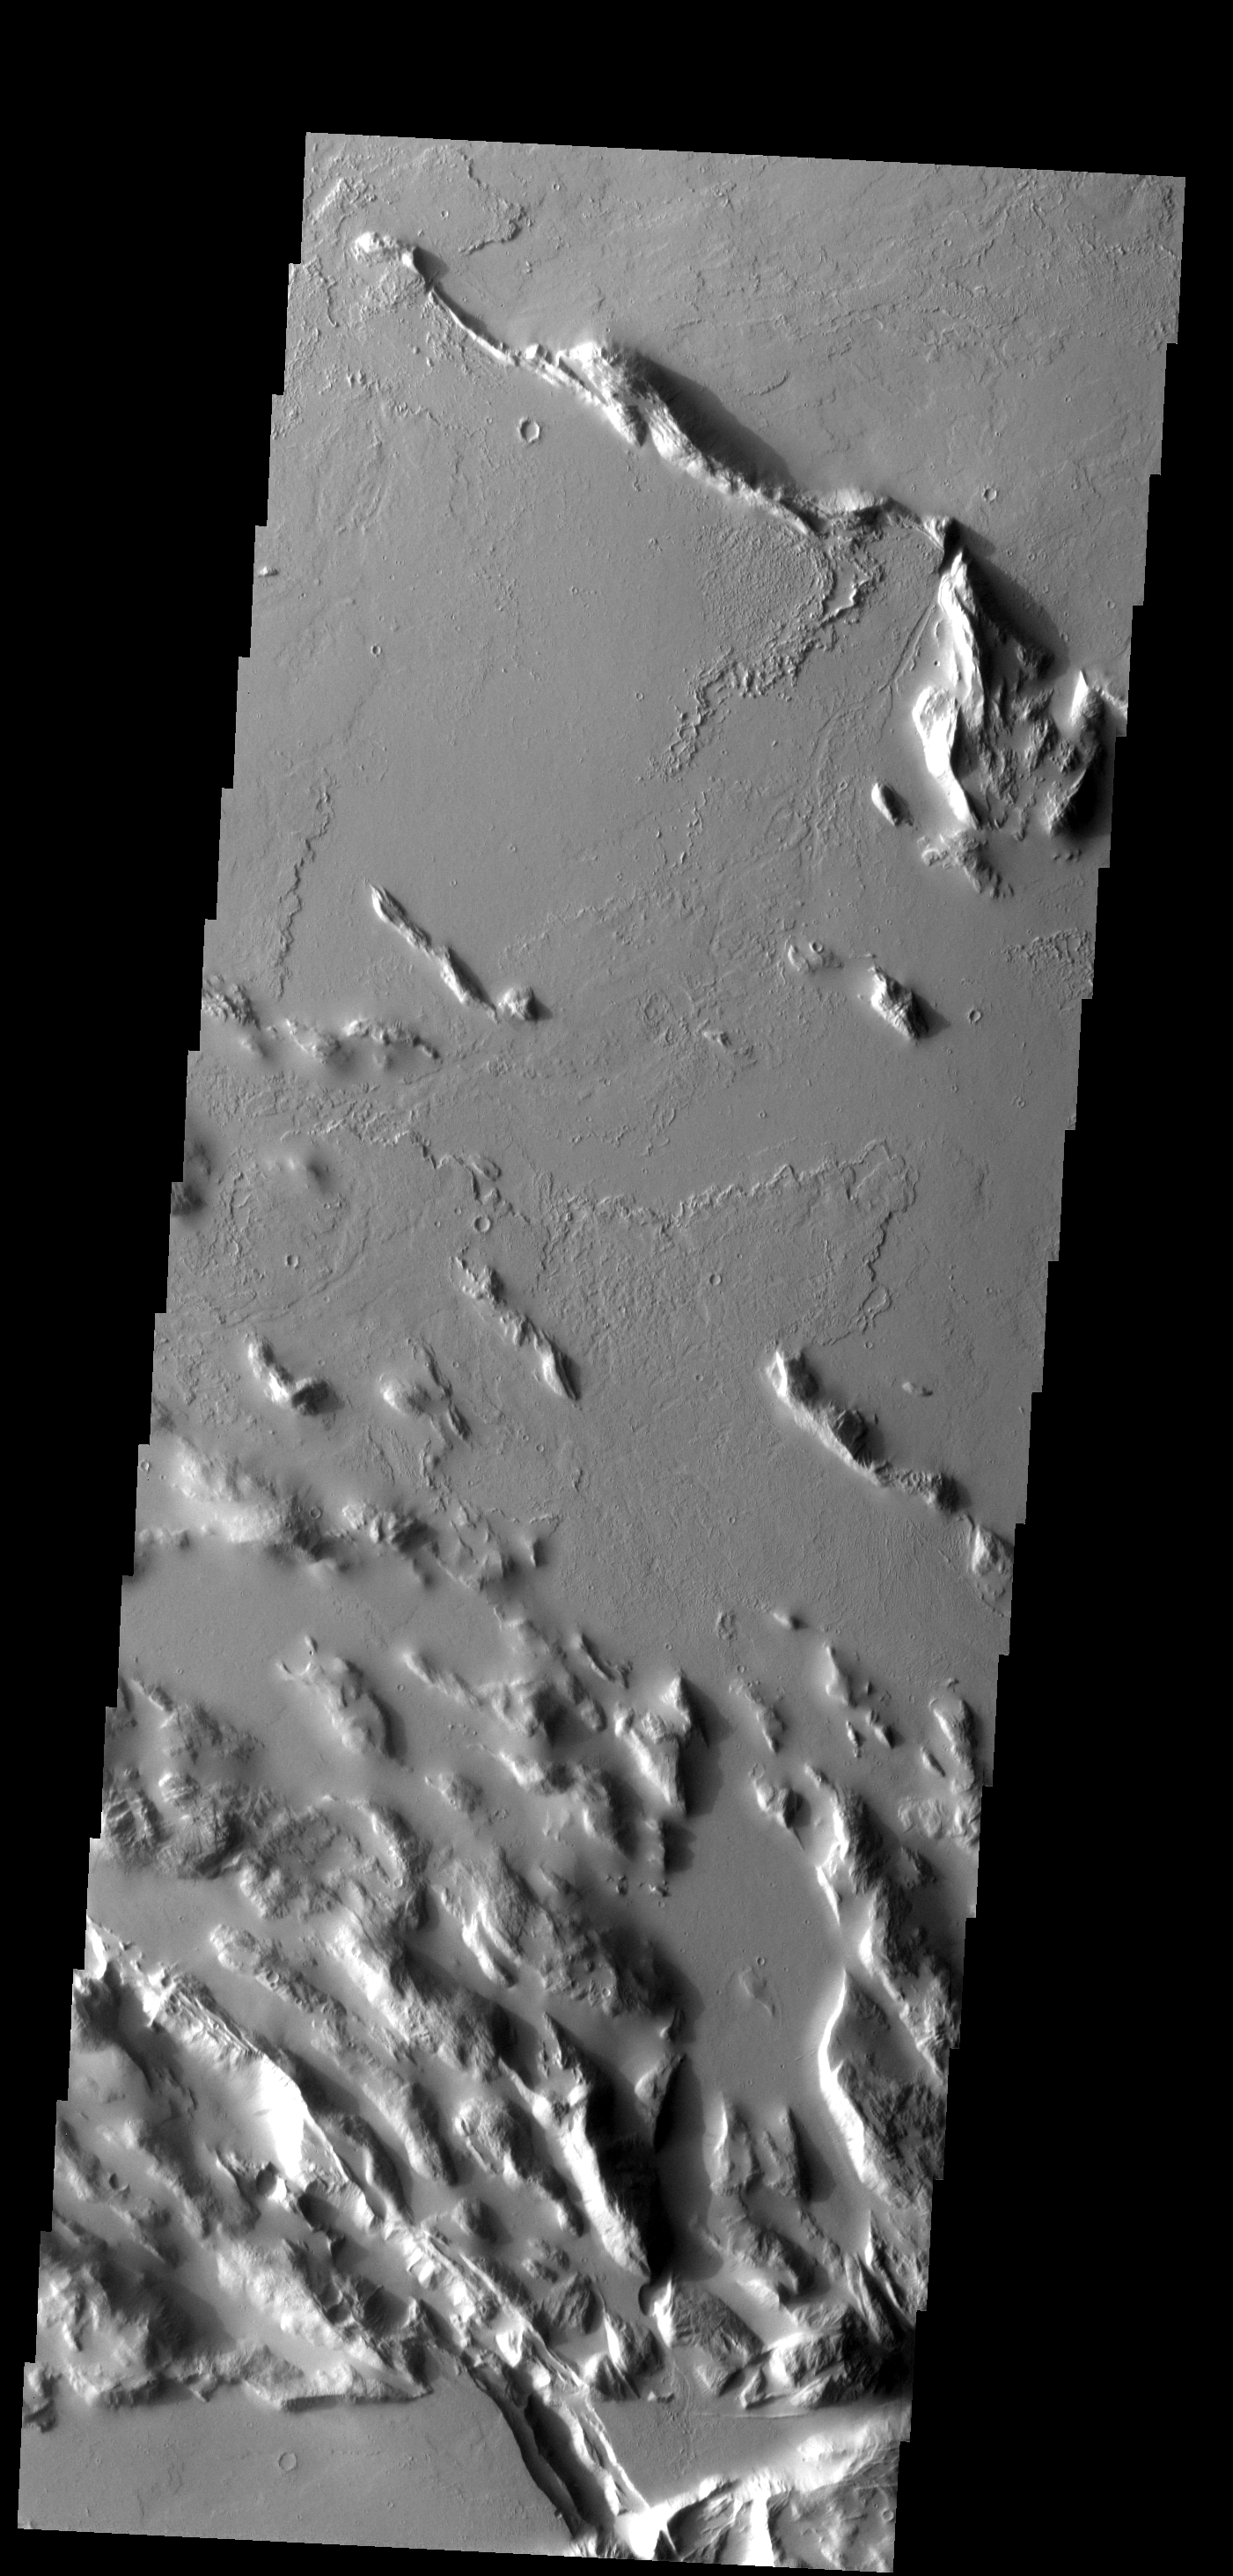

Gordii Sulci

The ridges and infilling lava flows make up the region termed Gordii Sulci.

Image information: VIS instrument. Latitude 19.6N, Longitude 233.9E. 18 meter/pixel resolution.

Please see the THEMIS Data Citation Note for details on crediting THEMIS images.

Note: this THEMIS visual image has not been radiometrically nor geometrically calibrated for this preliminary release. An empirical correction has been performed to remove instrumental effects. A linear shift has been applied in the cross-track and down-track direction to approximate spacecraft and planetary motion. Fully calibrated and geometrically projected images will be released through the Planetary Data System in accordance with Project policies at a later time.

NASA’s Jet Propulsion Laboratory manages the 2001 Mars Odyssey mission for NASA’s Office of Space Science, Washington, D.C. The Thermal Emission Imaging System (THEMIS) was developed by Arizona State University, Tempe, in collaboration with Raytheon Santa Barbara Remote Sensing. The THEMIS investigation is led by Dr. Philip Christensen at Arizona State University. Lockheed Martin Astronautics, Denver, is the prime contractor for the Odyssey project, and developed and built the orbiter. Mission operations are conducted jointly from Lockheed Martin and from JPL, a division of the California Institute of Technology in Pasadena.

Credit: NASA/JPL/ASU